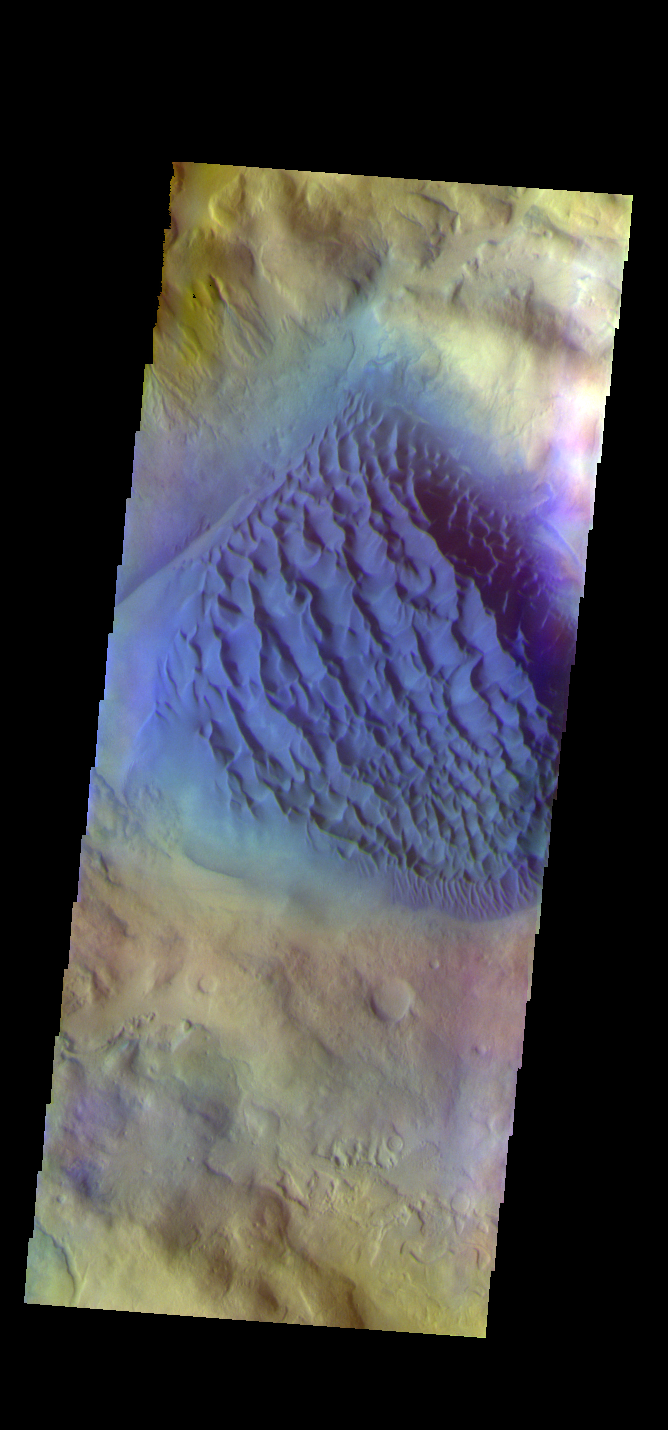

Matara Crater Dunes – False Color

The THEMIS VIS camera contains 5 filters. The data from different filters can be combined in multiple ways to create a false color image. These false color images may reveal subtle variations of the surface not easily identified in a single band image. Today’s false color image shows the large sand sheet on the floor of Matara Crater. The top of the sand sheet has been sculpted by the wind, creating dune forms. Matara Crater is 48km (30 miles) in diameter and is located in Noachis Terra.

Credit: NASA/JPL-Caltech/ASU